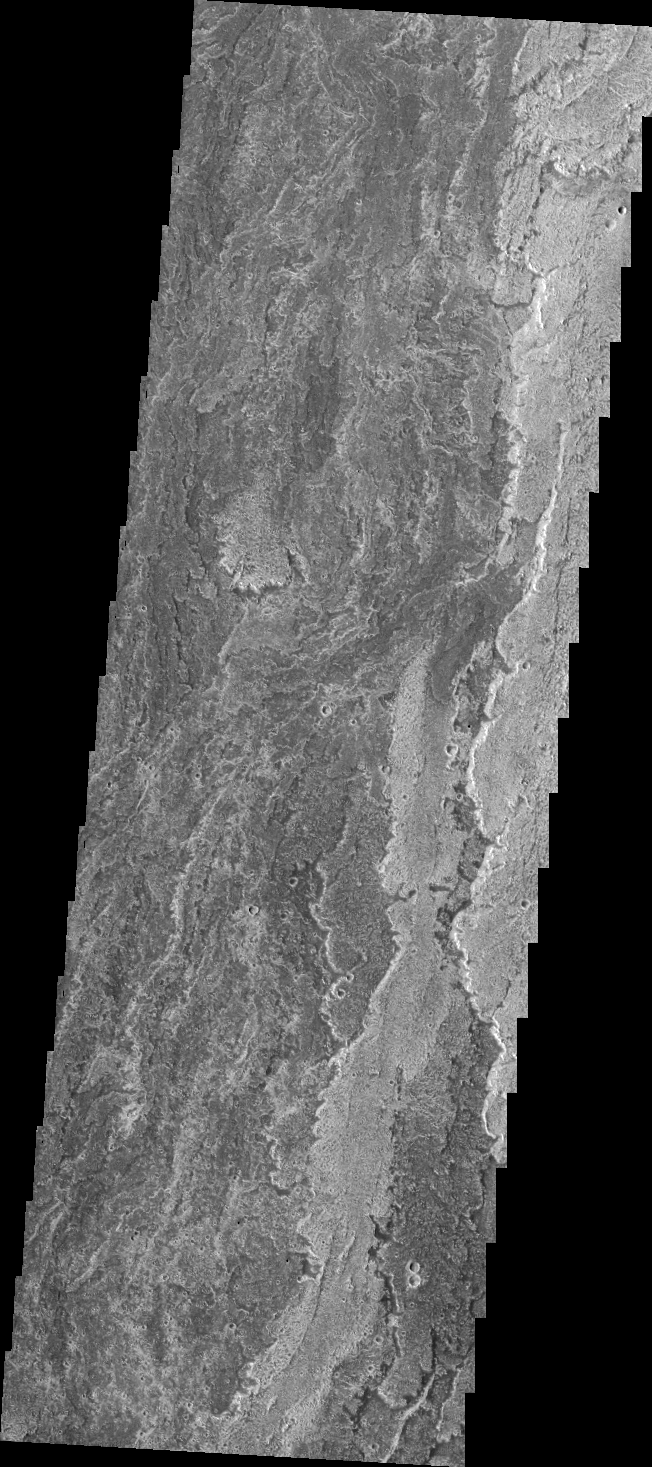

Arsia Mons Flows

Today’s VIS image shows lava flows from Arsia Mons.

Credit: NASA/JPL/ASU